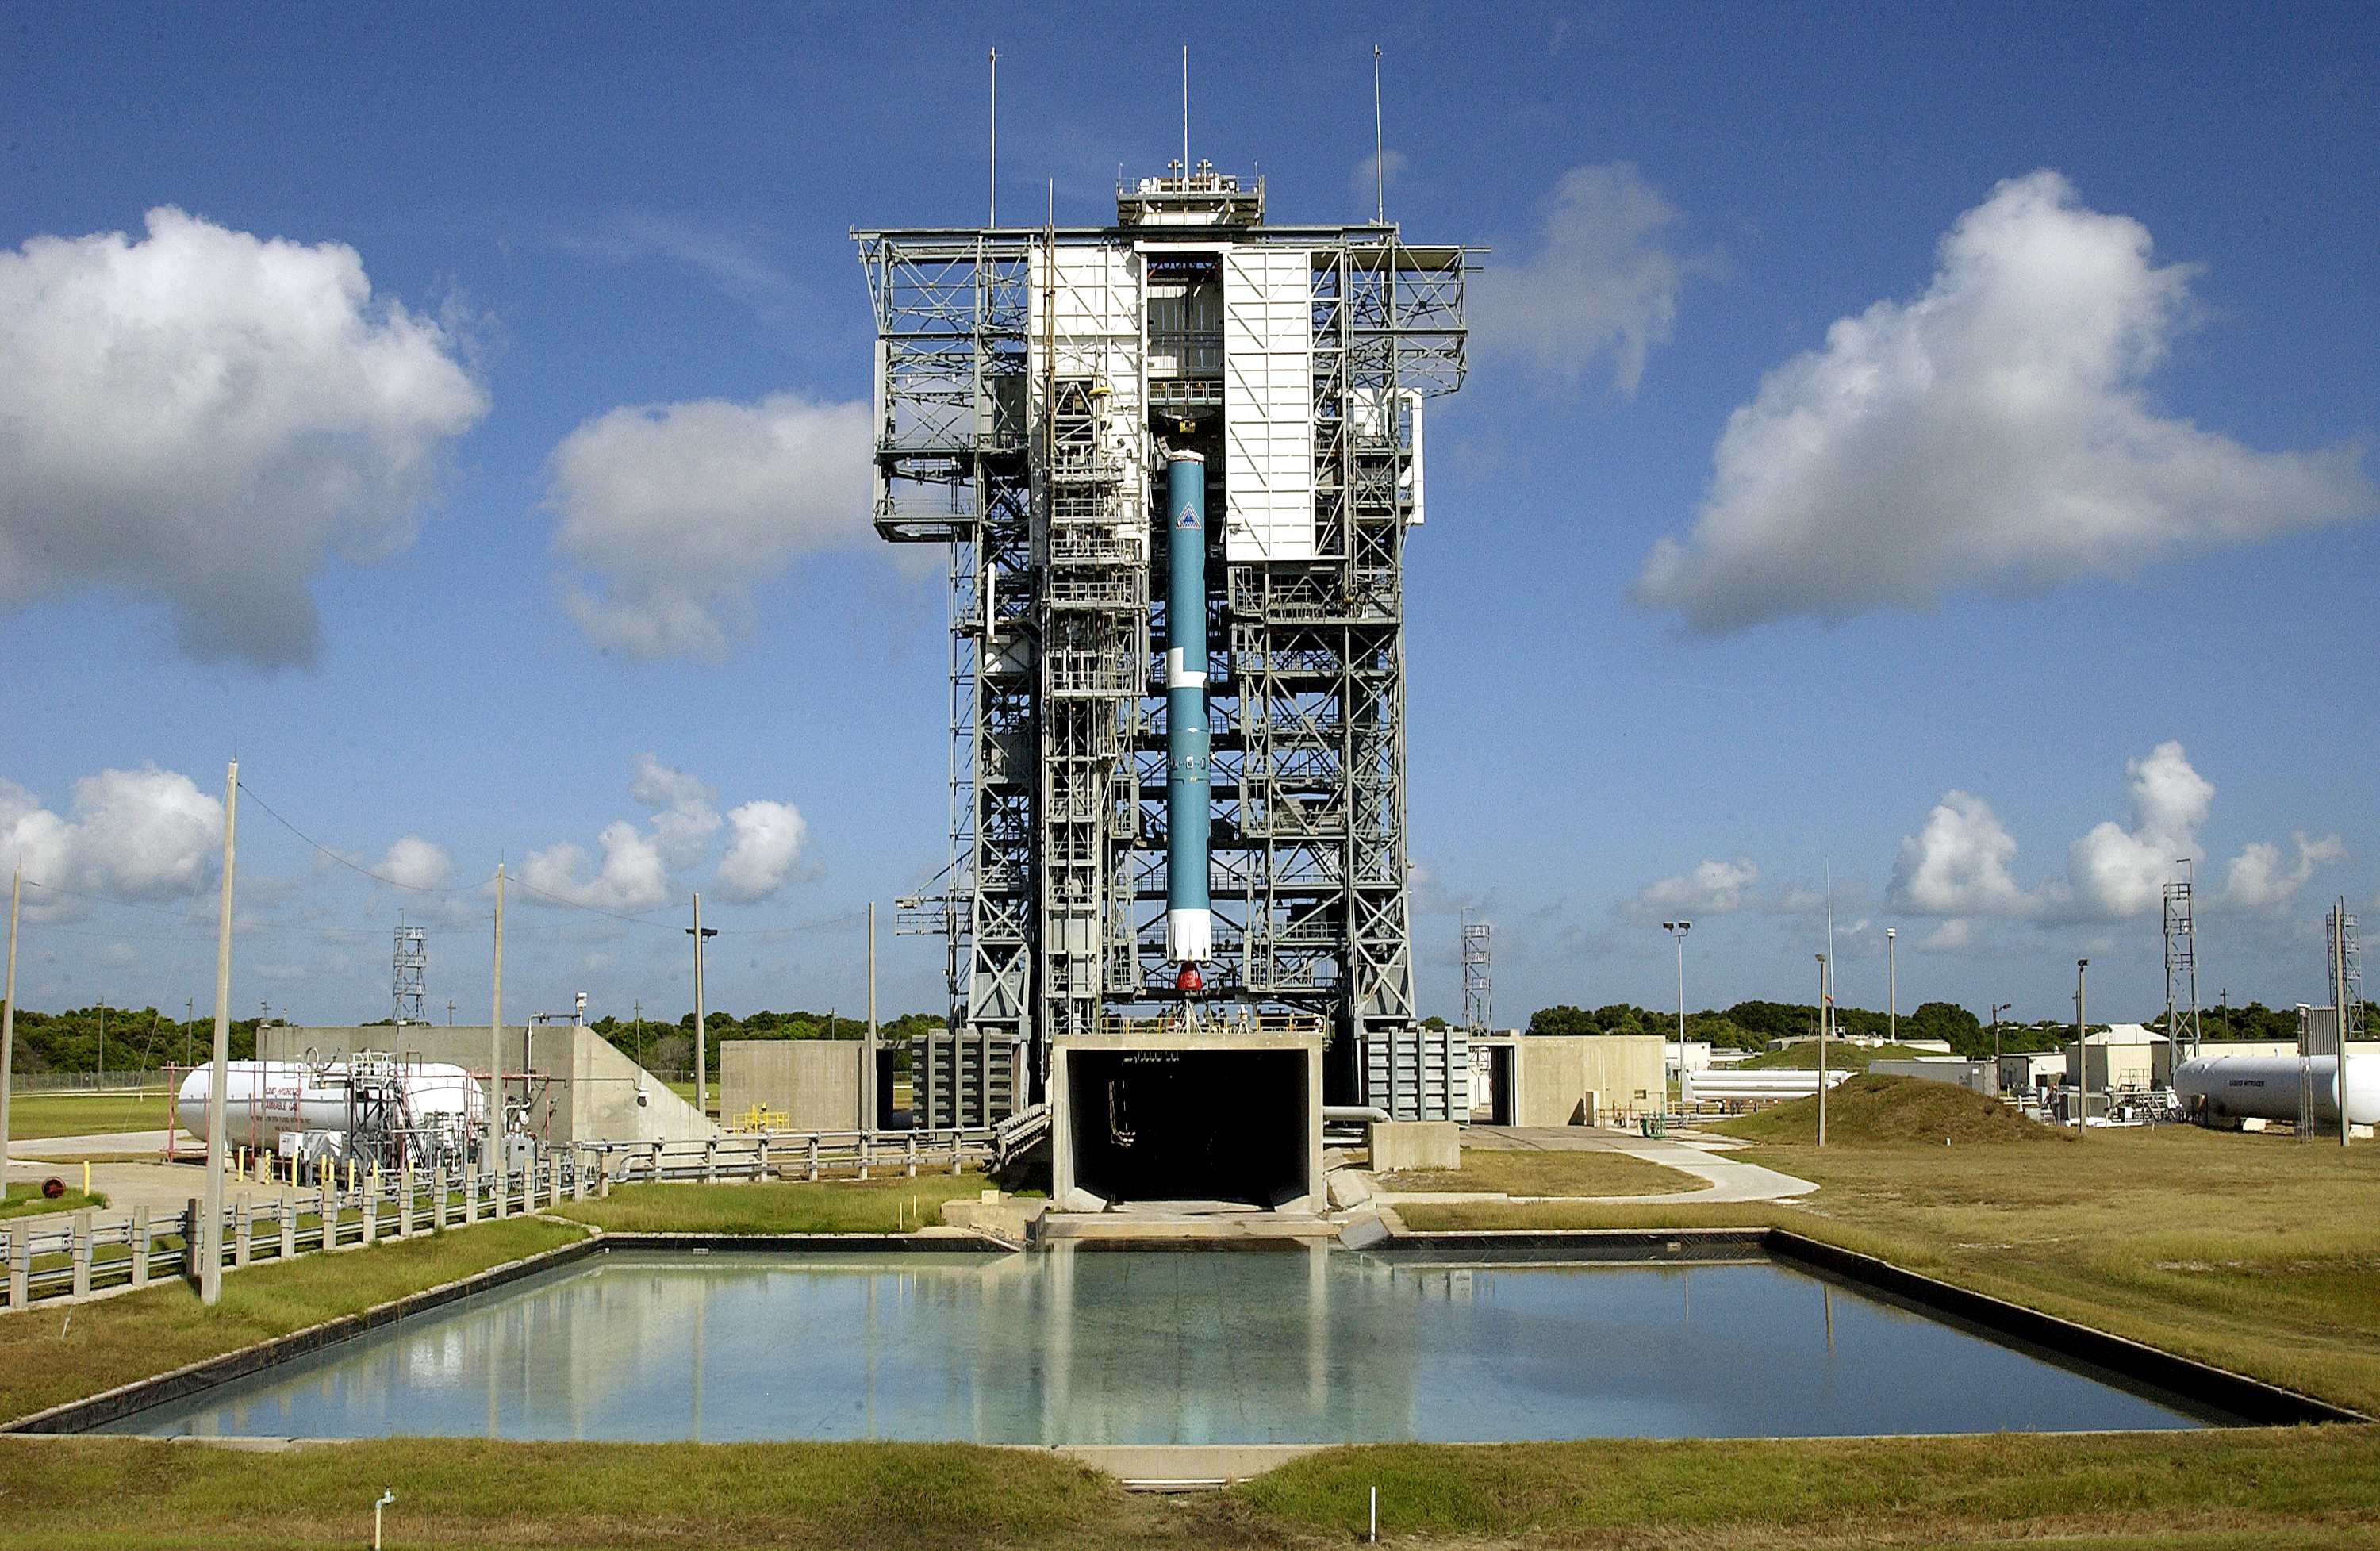

Spitzer's Rocket

On Launch Complex 17-B, Cape Canaveral Air Force Station, the first stage of Spitzer's Delta II rocket is lifted up the mobile service tower on July 18, 2003. Below the rocket is the flame trench, and in the foreground is the overflow pool.

Credit: NASA/KSC